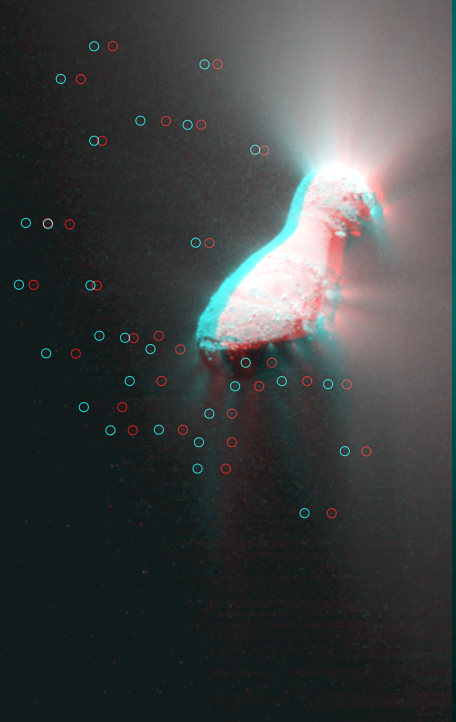

Hartley 2 in 3-D

This 3-D image shows the entire nucleus of Hartley 2 with jets and an icy particle cloud. Circles have been added to highlight the location of individual particles.

The images used to make this 3-D image, known as an anaglyph, were obtained by the Medium-Resolution Imager on Nov. 4, 2010, the day the EPOXI mission spacecraft made its closest approach to the comet.

This 3-D image should be seen with blue-red glasses, where the red lens is in front of the left eye.

Credit: NASA/JPL-Caltech/UMD/Brown